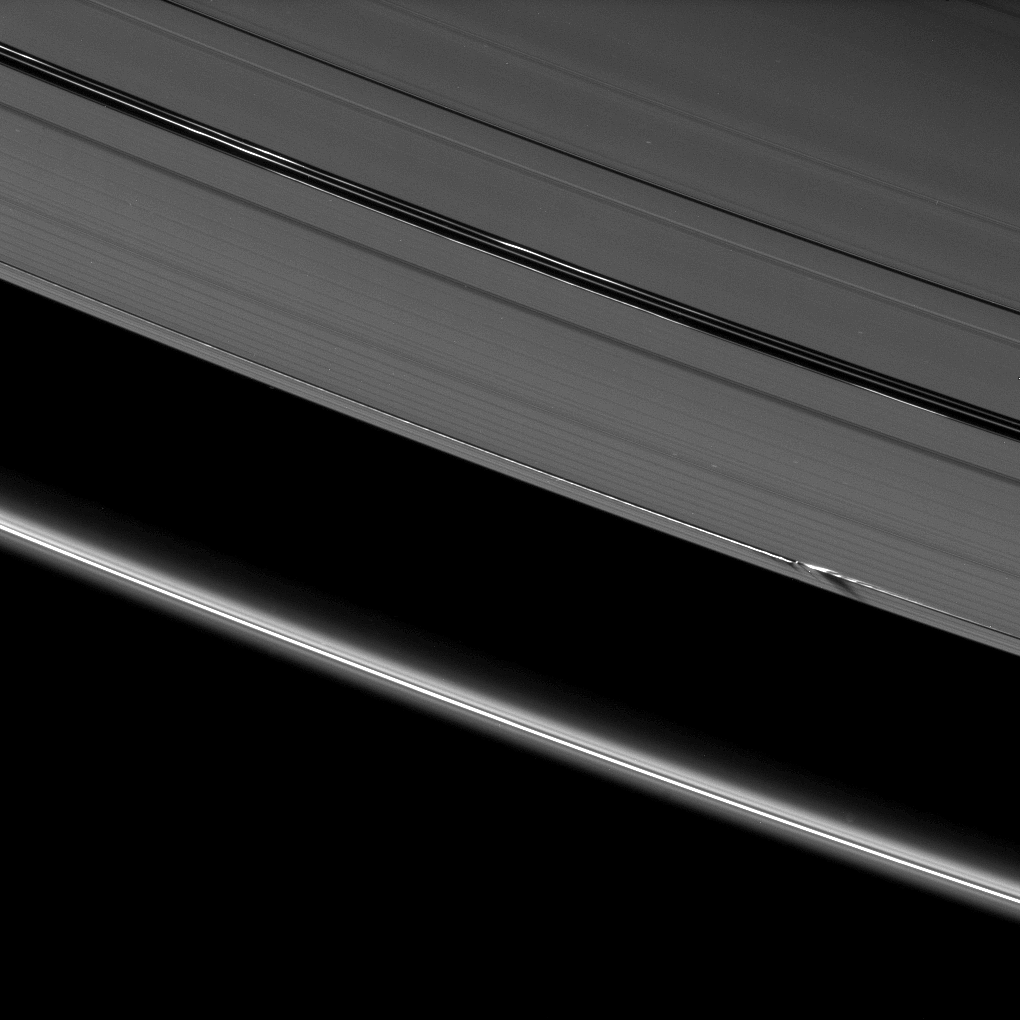

Edge Wave Shadows

Vertical ring structures created by the moon Daphnis cast dark shadows on Saturn’s A ring in this image taken as the planet approached its August 2009 equinox.

Daphnis (8 kilometers, or 5 miles across) is a bright dot casting a thin shadow just in the middle right side of the image. The moon has an inclined orbit, and its gravitational pull perturbs the orbits of the particles of the A ring forming the Keeler Gap’s edges and sculpts the edges into waves having both horizontal (radial) and out-of-plane components. See PIA11655 to learn more and to see a movie of this process.

The novel illumination geometry created around the time of Saturn’s August 2009 equinox allows out-of-plane structures and moons orbiting in or near the plane of Saturn’s equatorial rings to cast shadows onto the rings. These scenes are possible only during the few months before and after Saturn’s equinox, which occurs only once in about 15 Earth years. To learn more about this special time and to see movies of moons’ shadows moving across the rings, see PIA11651 and PIA11660.

This view looks toward the unilluminated side of the rings from about 38 degrees above the ringplane.

The image was taken in visible light with the Cassini spacecraft narrow-angle camera on July 15, 2009. The view was obtained at a distance of approximately 1.7 million kilometers (1.1 million miles) from Daphnis and at a Sun-Daphnis-spacecraft, or phase, angle of 92 degrees. Image scale is 10 kilometers (6 miles) per pixel.

The Cassini-Huygens mission is a cooperative project of NASA, the European Space Agency and the Italian Space Agency. The Jet Propulsion Laboratory, a division of the California Institute of Technology in Pasadena, manages the mission for NASA’s Science Mission Directorate, Washington, D.C. The Cassini orbiter and its two onboard cameras were designed, developed and assembled at JPL. The imaging operations center is based at the Space Science Institute in Boulder, Colo.

Credit: NASA/JPL/Space Science Institute